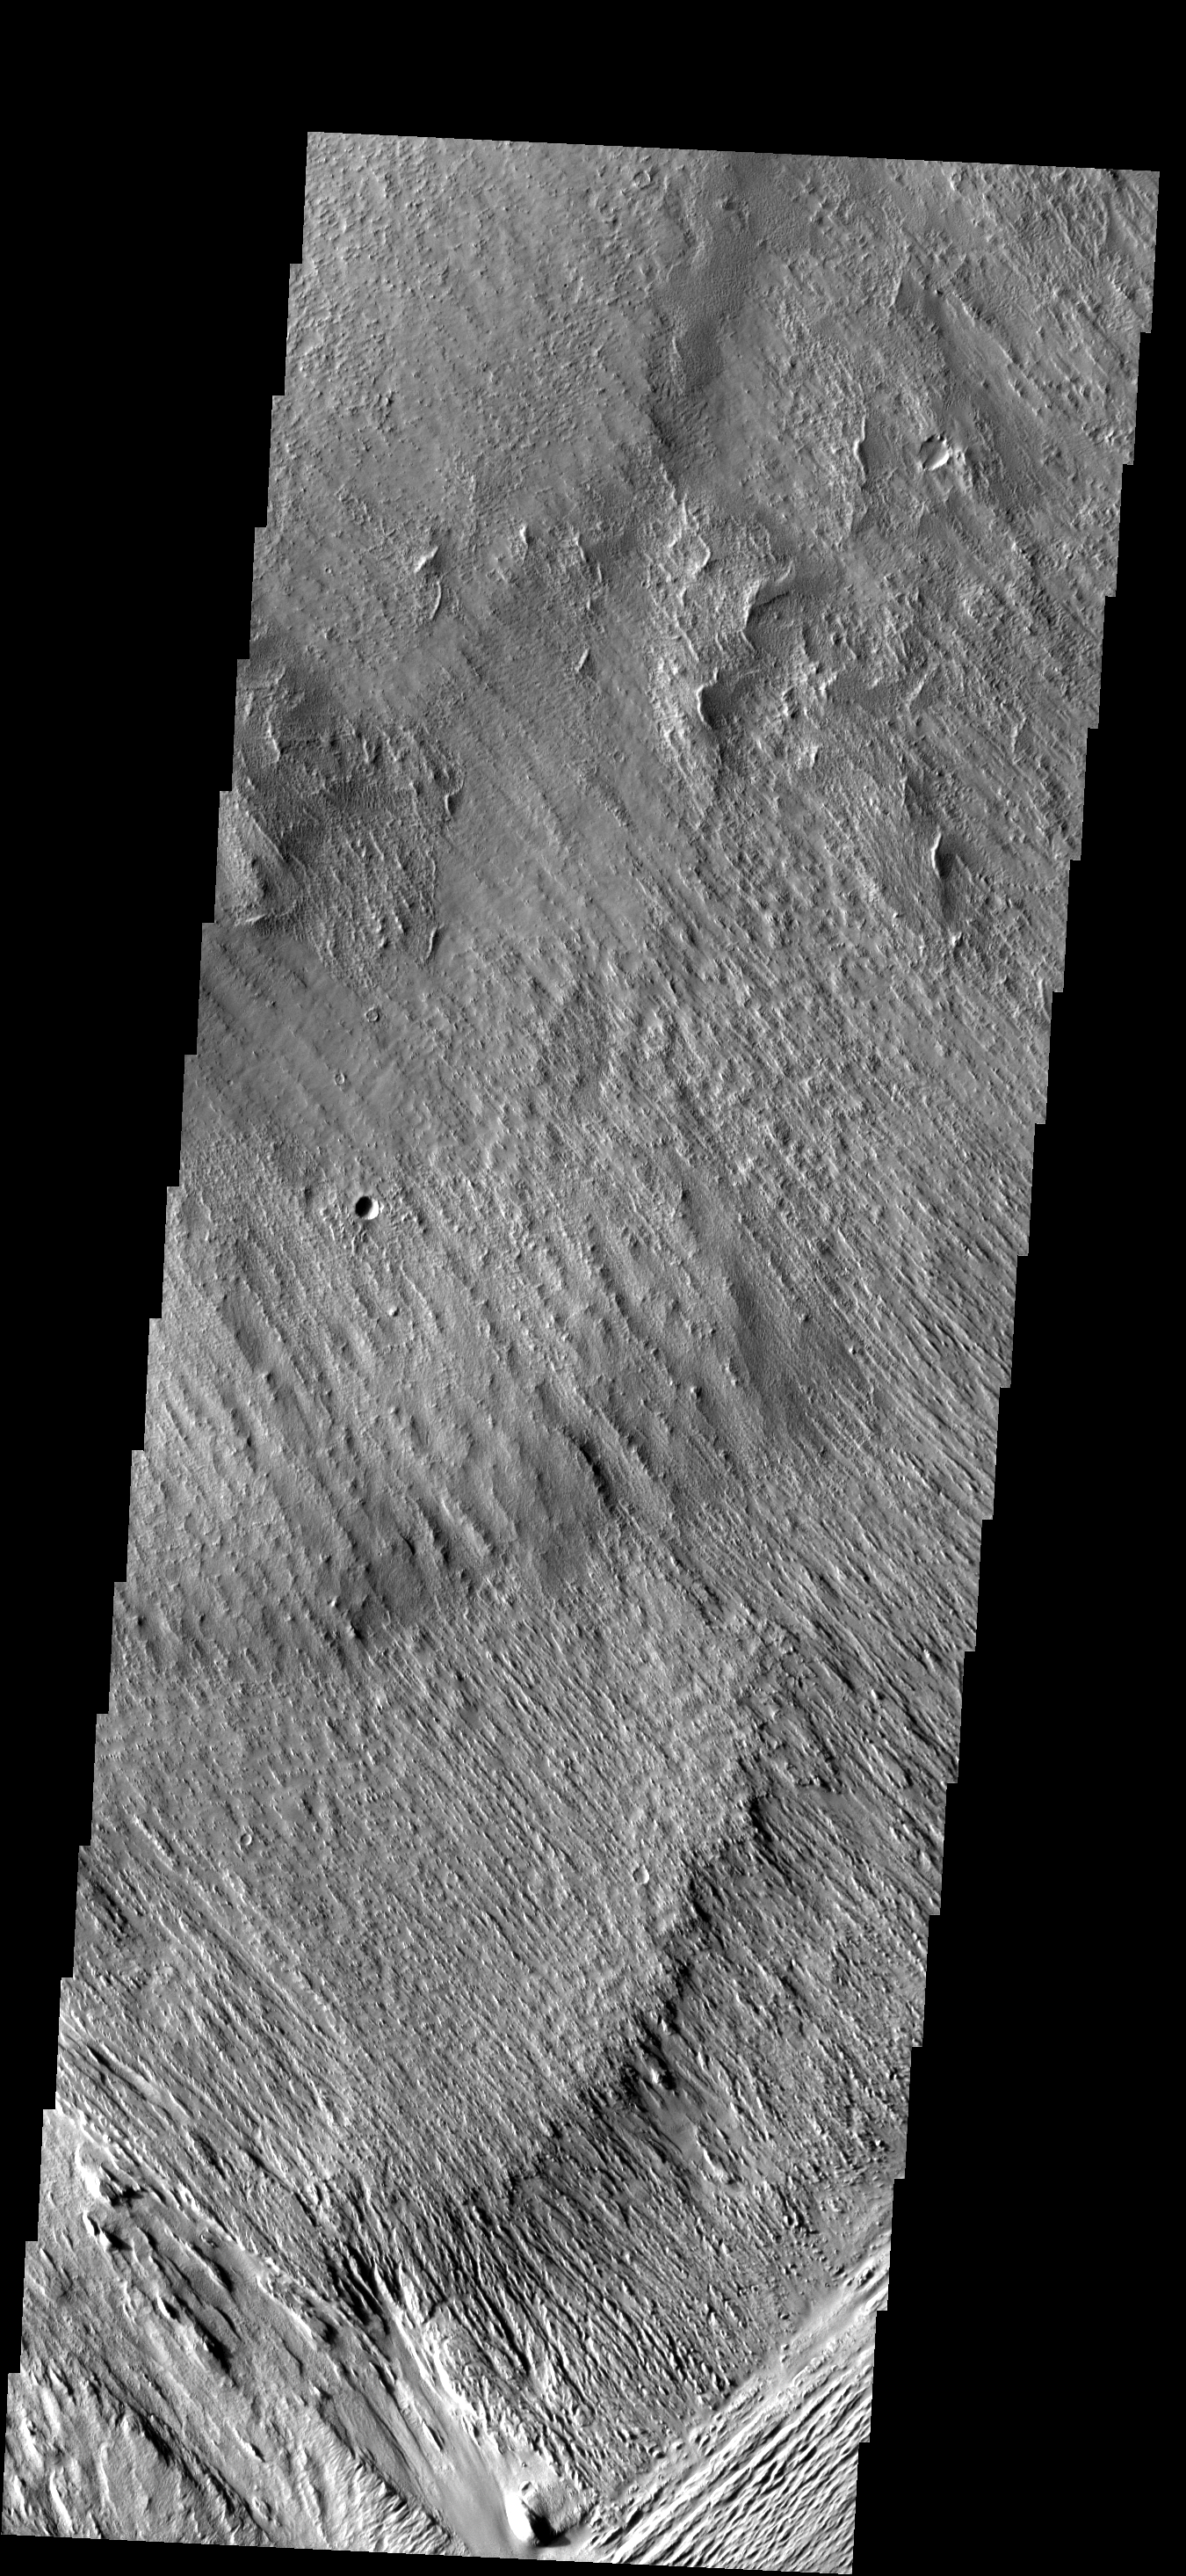

Yardangs

Wind action in the Medusae Fossae region is creating yardangs in the easily eroded material.

Image information: VIS instrument. Latitude -10.2N, Longitude 182.6E. 18 meter/pixel resolution.

Please see the THEMIS Data Citation Note for details on crediting THEMIS images.

Note: this THEMIS visual image has not been radiometrically nor geometrically calibrated for this preliminary release. An empirical correction has been performed to remove instrumental effects. A linear shift has been applied in the cross-track and down-track direction to approximate spacecraft and planetary motion. Fully calibrated and geometrically projected images will be released through the Planetary Data System in accordance with Project policies at a later time.

NASA’s Jet Propulsion Laboratory manages the 2001 Mars Odyssey mission for NASA’s Office of Space Science, Washington, D.C. The Thermal Emission Imaging System (THEMIS) was developed by Arizona State University, Tempe, in collaboration with Raytheon Santa Barbara Remote Sensing. The THEMIS investigation is led by Dr. Philip Christensen at Arizona State University. Lockheed Martin Astronautics, Denver, is the prime contractor for the Odyssey project, and developed and built the orbiter. Mission operations are conducted jointly from Lockheed Martin and from JPL, a division of the California Institute of Technology in Pasadena.

Credit: NASA/JPL/ASU